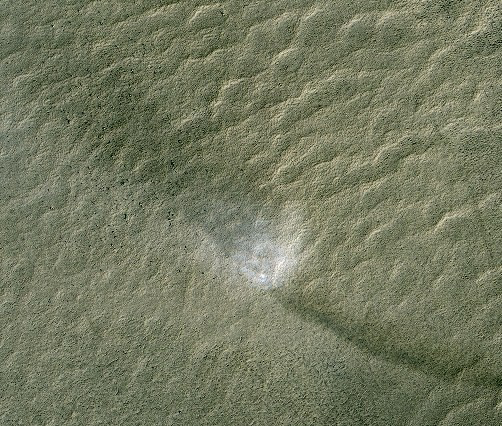

Martian Dust Devil with Track and Shadow

This telescopic view from orbit around Mars catches a Martian dust devil in action in the planet’s southern hemisphere. The swirling vortex of dust can be seen near the center of the image. The shadow cast by this column of dust can be seen in the upper left while the dark track left by the passage of the dust devil is evident in the lower right.

This is a cutout from an image taken by the High Resolution Imaging Science Experiment (HiRISE) camera on NASA’s Mars Reconnaissance Orbiter on June 15, 2009. The scene is at 68.6 degrees south latitude, 11.4 degrees east longitude.

Dust devils on Mars form the same way that they do on Earth. The ground heats up during the daytime, warming the air immediately above the surface. This hot layer of air rises and the cooler air above falls, creating vertical convection cells. A horizontal gust of wind causes the convection cells to rotate, resulting in a dust devil. As the dust devil moves across the surface of Mars it can pick up and disturb loose dust, leaving behind a track.

Full-frame images from this HiRISE observation, catalogued as ESP_013545_1110, are at http://hirise.lpl.arizona.edu/ESP_013545_1110. The image was taken at 3:07 p.m. local Mars time, with the sun 37 degrees above the horizon. The season was summer in the southern hemisphere of Mars.

NASA’s Jet Propulsion Laboratory, a division of the California Institute of Technology in Pasadena, manages the Mars Reconnaissance Orbiter for NASA’s Science Mission Directorate, Washington. Lockheed Martin Space Systems, Denver, is the prime contractor for the project and built the spacecraft. The High Resolution Imaging Science Experiment is operated by the University of Arizona, Tucson, and the instrument was built by Ball Aerospace & Technologies Corp., Boulder, Colo.

Credit: NASA/JPL-Caltech/University of Arizona